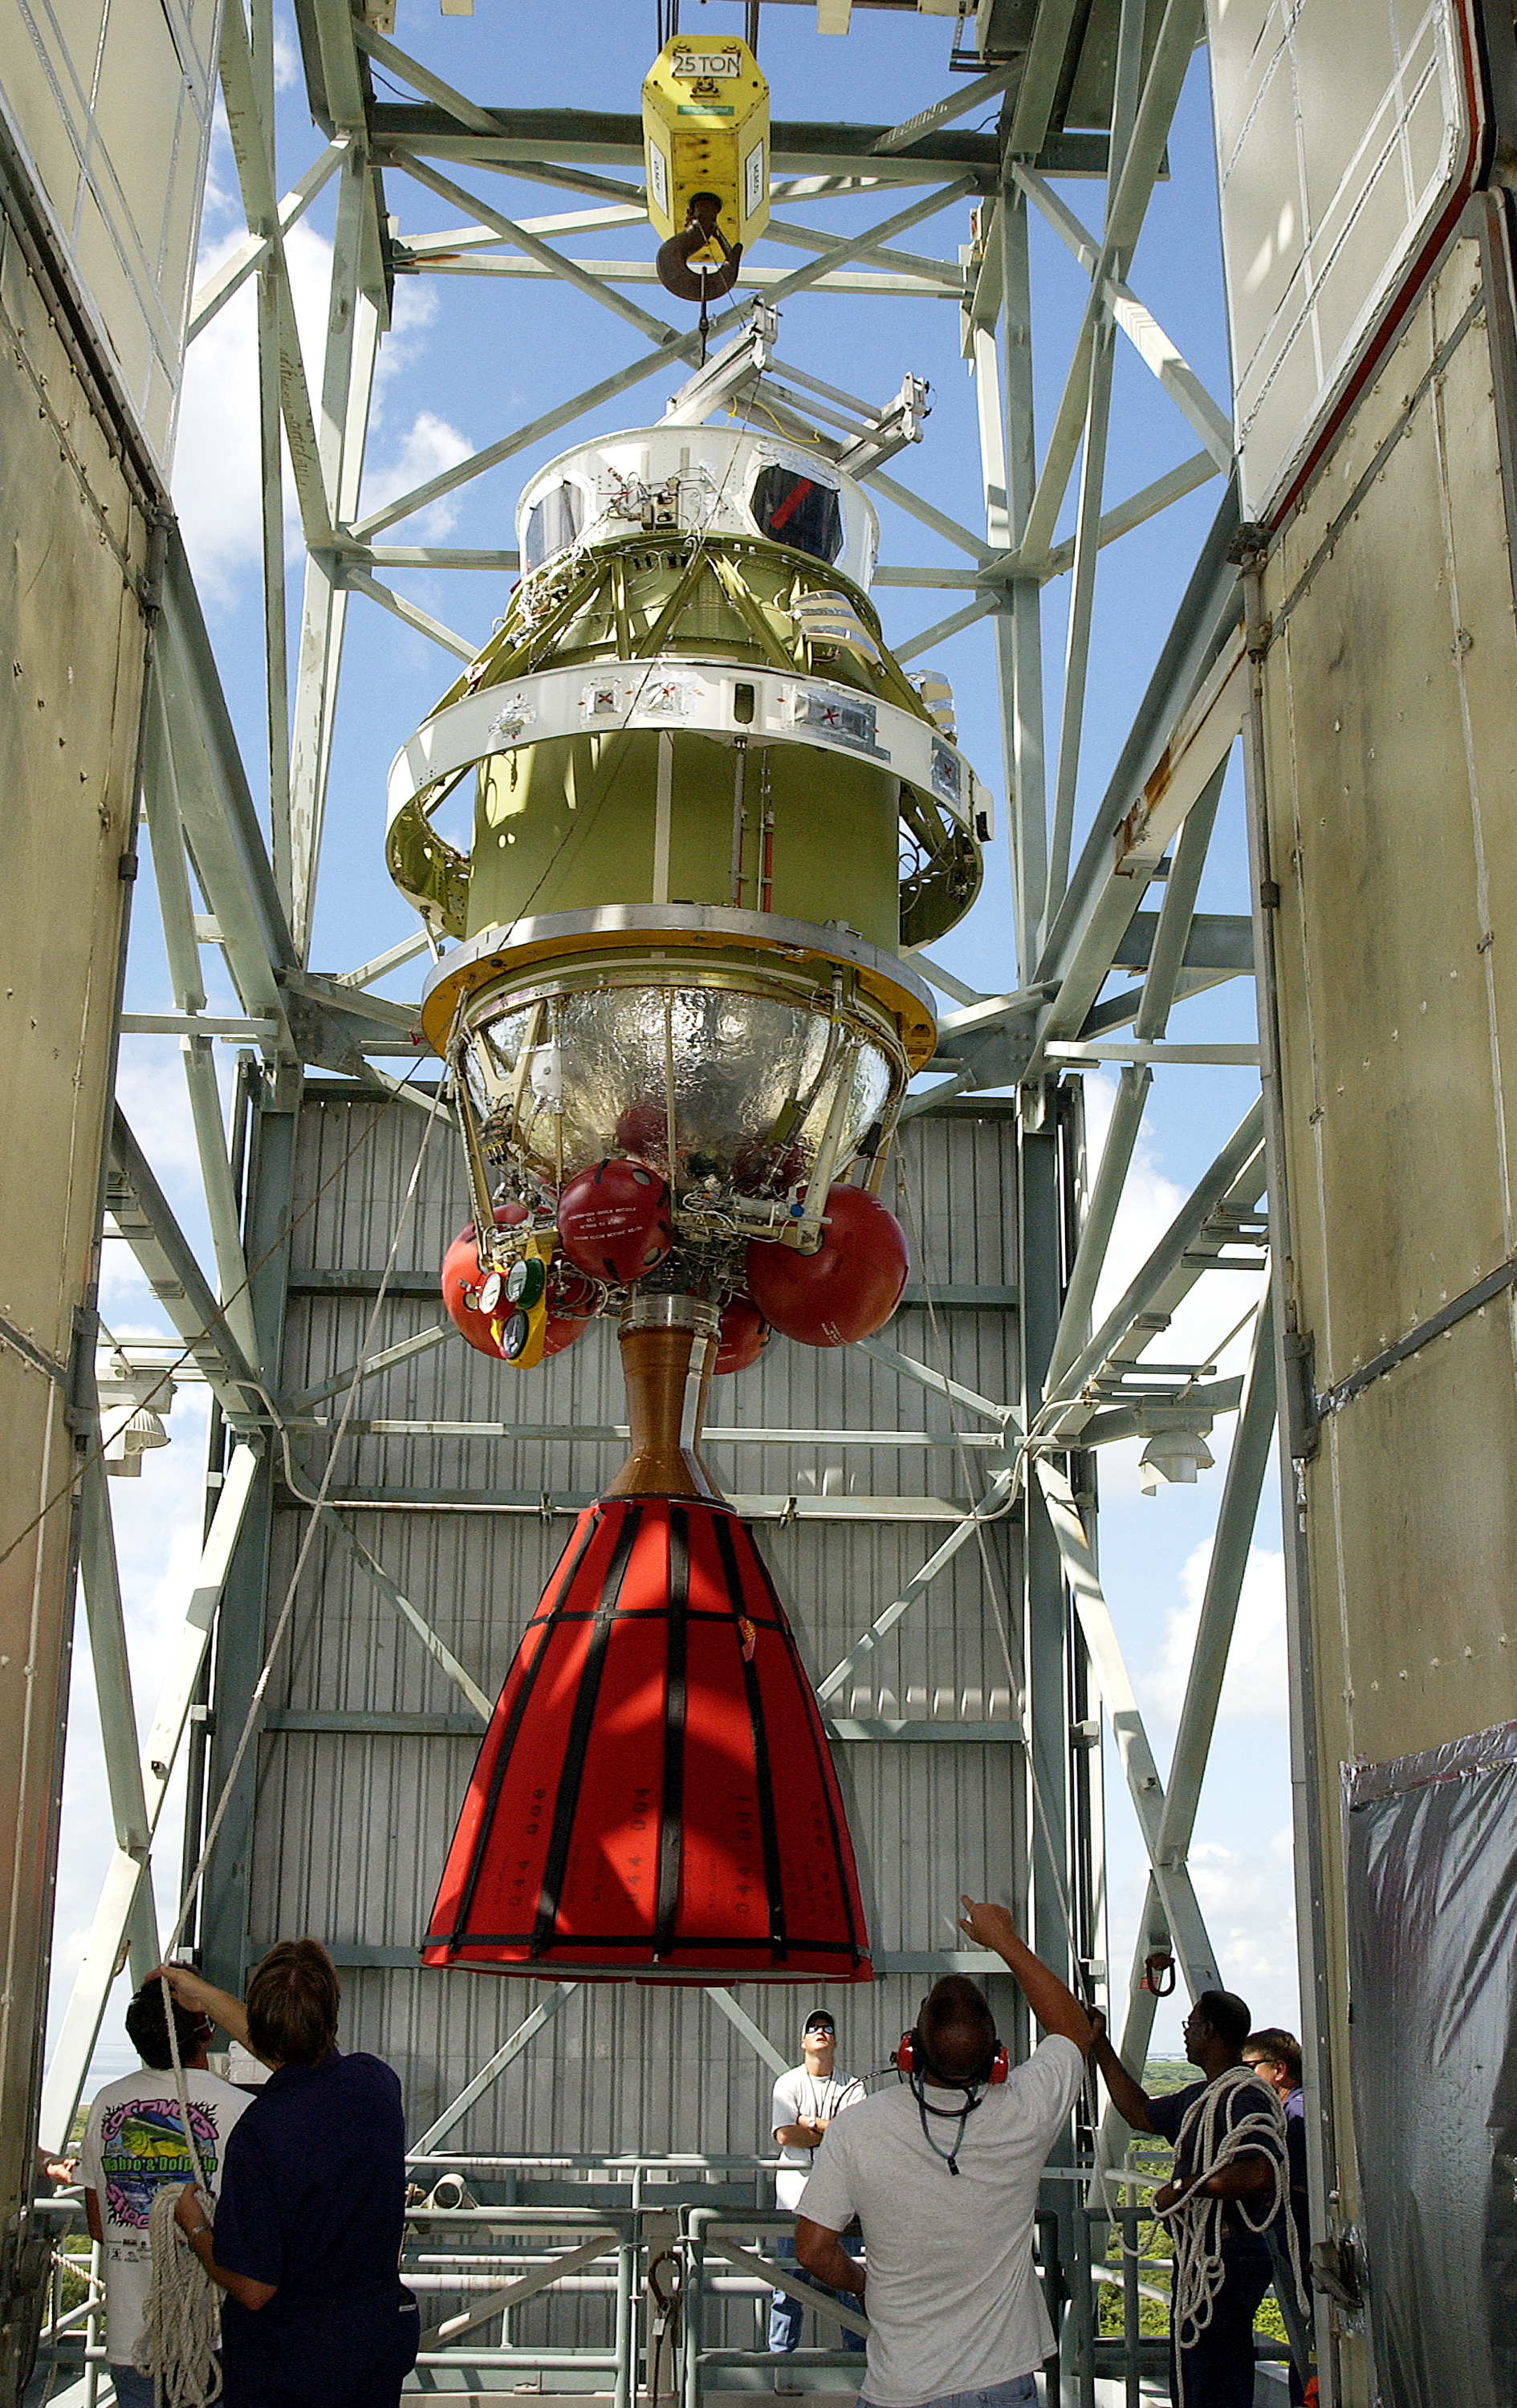

Second Stage

The second stage of Spitzer's Delta II rocket is moved into position atop the first stage on Cape Canaveral Air Force Station's pad 17-B.

Credit: NASA/KSC